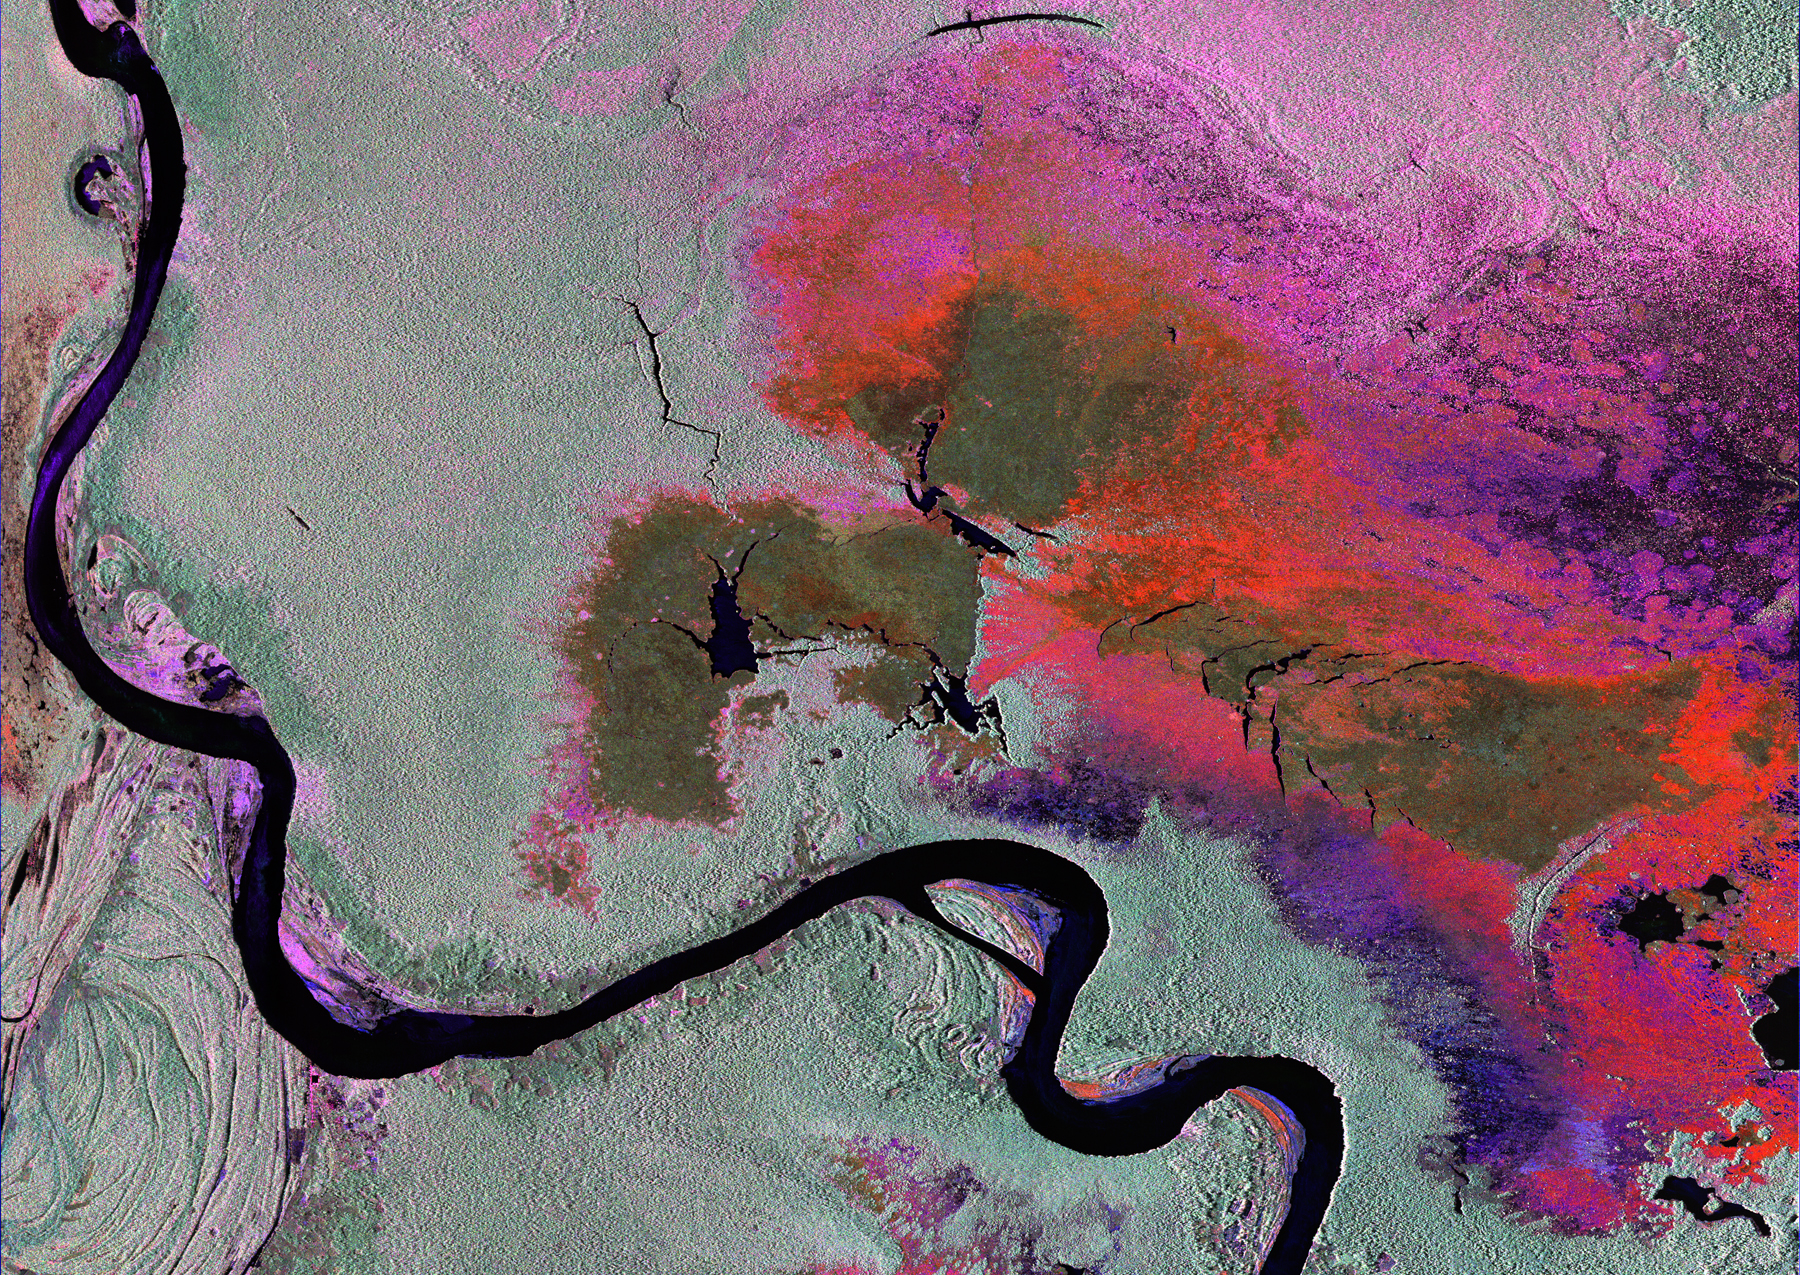

Radar Image of Amazonian Flooding Similar to Future NISAR Imagery

To show the kind of imagery that data from the NISAR (NASA-ISRO Synthetic Aperture Radar) satellite mission will be used to produce, researchers pointed to a 2013 image of flooding extent in the Pacaya-Samaria National Reserve that used data from the Uninhabited Aerial Vehicle Synthetic Aperture Radar (UAVSAR), an airborne system. In the image of this flood-prone area of the Amazonian jungle in Peru, black indicates open water, grayish-green is tropical forest, dark green is low-lying or floating vegetation, and red and pink are two different types of flooded vegetation.

NISAR will offer detailed insights into the flooding patterns of the planet’s wetland ecosystems, which will help researchers understand how these areas are being affected by climate change and human activity and the role they play in the global carbon cycle. NISAR is a joint mission of the U.S. and Indian space agencies. When in orbit, its sophisticated L- and S-band radar systems will scan nearly all of Earth’s land and ice surfaces twice every 12 days with exquisite precision.

Figure A

Figure A shows an optical image captured of the same area of Peru on Sept. 26, 2024, by Landsat 9, a partnership between NASA and the U.S. Geological Survey.

Scheduled to launch in 2025, NISAR is an equal collaboration between NASA and the Indian Space Research Organisation and marks the first time the two agencies have cooperated on hardware development for an Earth-observing mission. NASA’s Jet Propulsion Laboratory, which is managed for the agency by Caltech in Pasadena, leads the U.S. component of the project and is providing the mission’s L-band SAR. NASA is also providing the radar reflector antenna, the deployable boom, a high-rate communication subsystem for science data, GPS receivers, a solid-state recorder, and payload data subsystem. ISRO’s U R Rao Satellite Centre in Bengaluru, which is leading the ISRO component of the mission, is providing the spacecraft bus, the S-band SAR electronics, the launch vehicle, and associated launch services and satellite mission operations.

Credit: NASA/JPL-Caltech